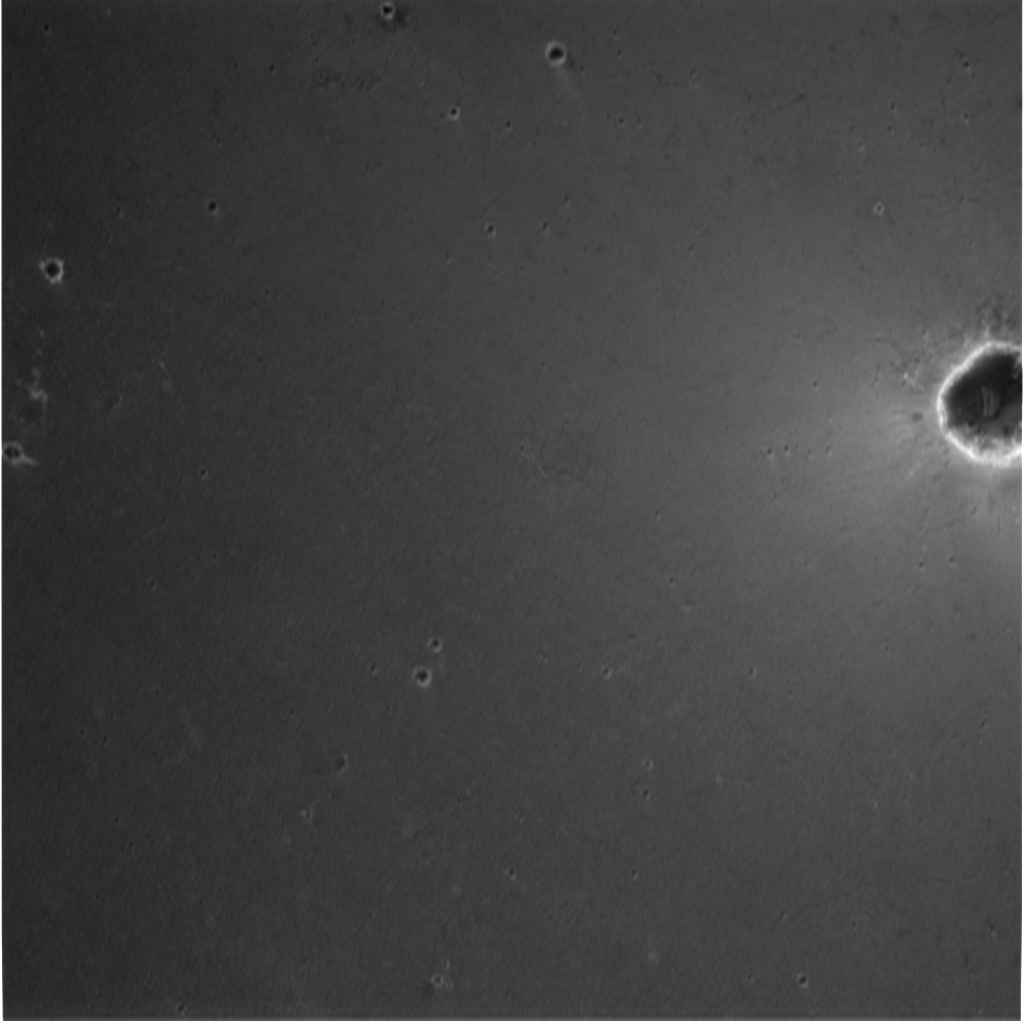

Crater Down Below-2

Scientists believe the circular feature in this image to be a crater near the Mars Exploration Rover Opportunity. The rover landed at Meridiani Planum on Mars at approximately 9:05 p.m. PST on Saturday, Jan. 24. This image was taken at an altitude of 1,690 meters (5,545 feet) by the descent image motion estimation system camera located on the bottom of the rover. The image spans approximately 1.4 kilometers (7/8 of a mile) across the surface of Mars.

Credit: NASA/JPL